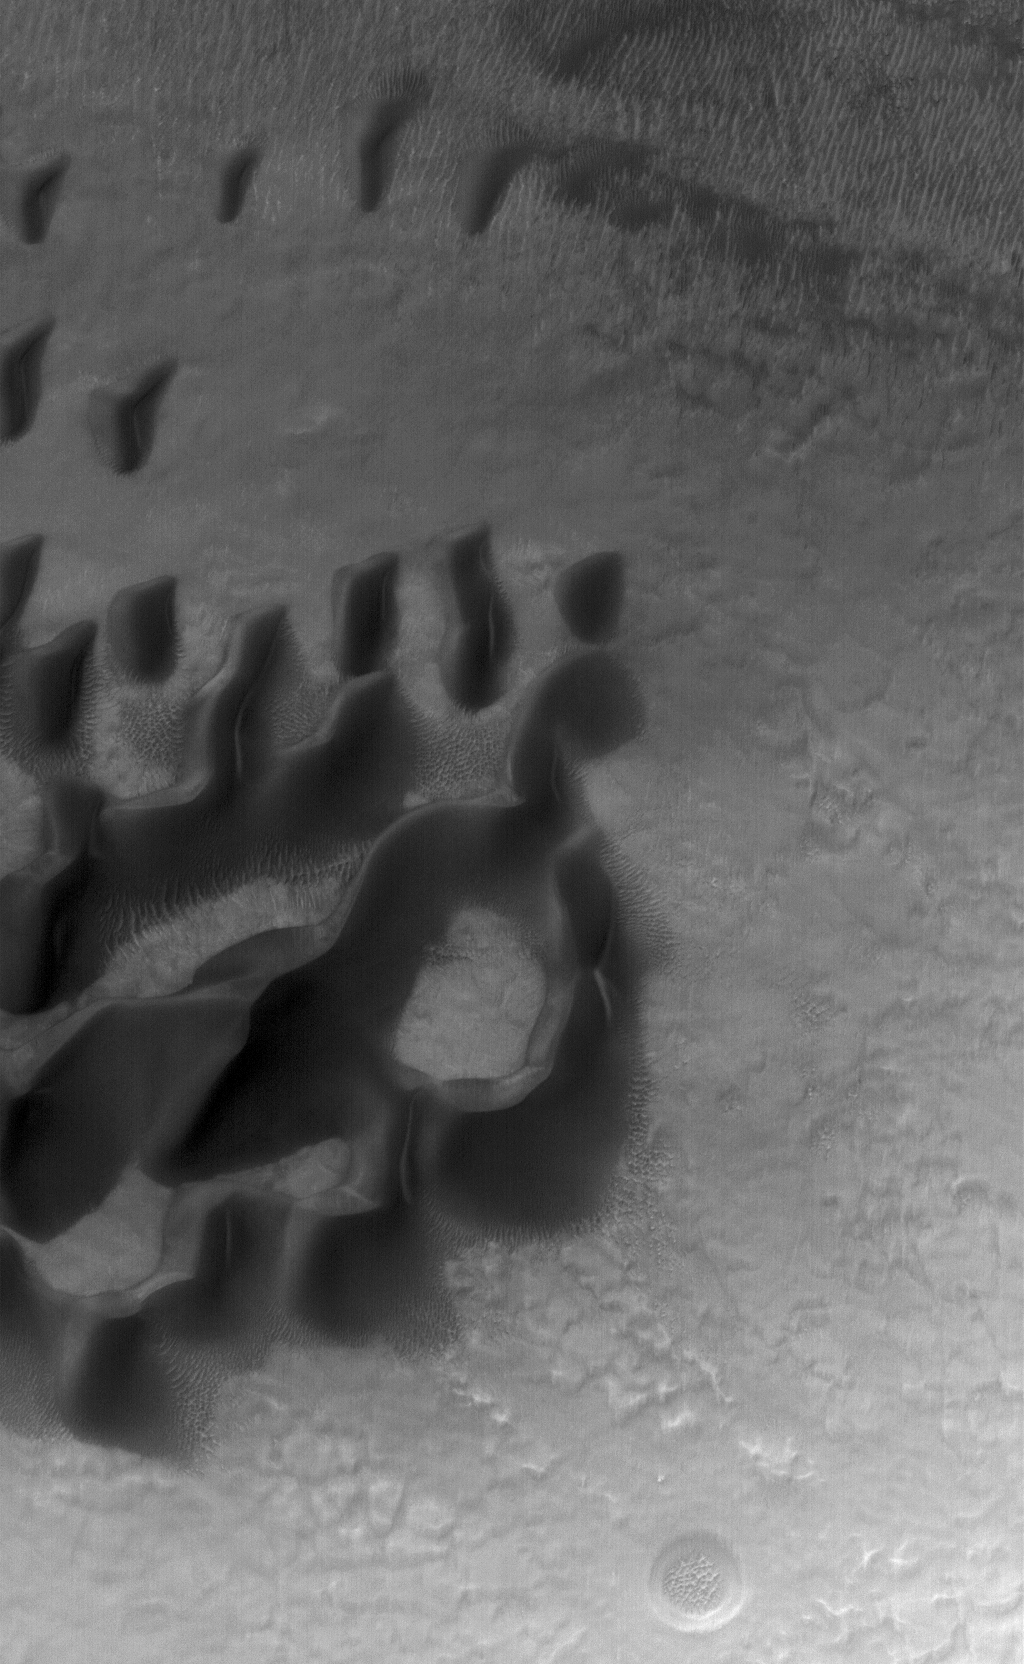

Noachis Dunes

22 March 2006
This Mars Global Surveyor (MGS) Mars Orbiter Camera (MOC) image shows dark sand dunes and relatively small, light-toned, windblown ripples on the floor of a crater in central Noachis Terra.

Location near: 50.0°S, 353.7°W
Image width: ~3 km (~1.9 mi)
Illumination from: upper left
Season: Southern Autumn

Credit: NASA/JPL/Malin Space Science Systems